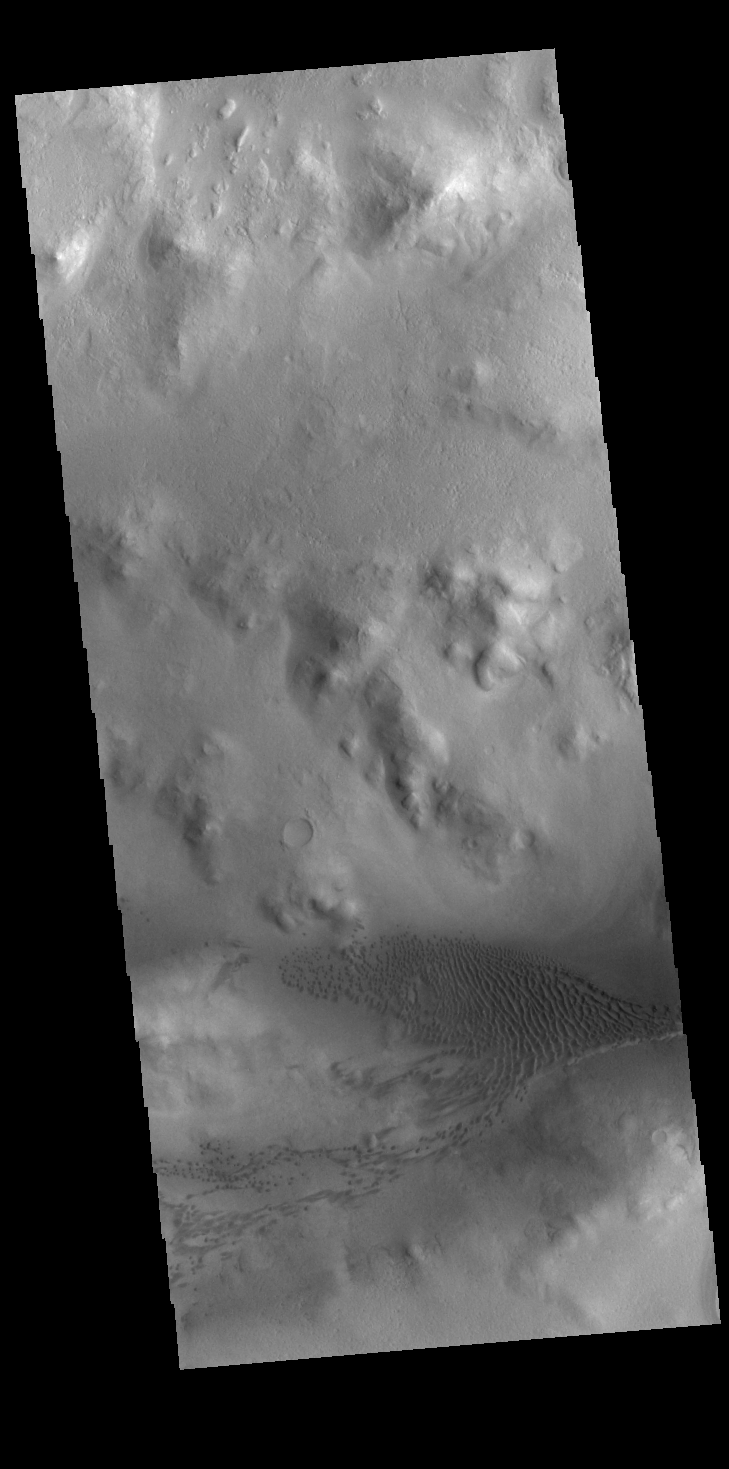

Lyot Crater Dunes

Today’s VIS image shows part of the floor of Lyot Crater, including a field of dunes. At 236 km diameter (146 miles), Lyot Crater is one of the largest craters in the northern hemisphere of Mars. Lyot is a double ringed crater, and these dunes are located in the outer of the two rings.

Credit: NASA/JPL-Caltech/ASU